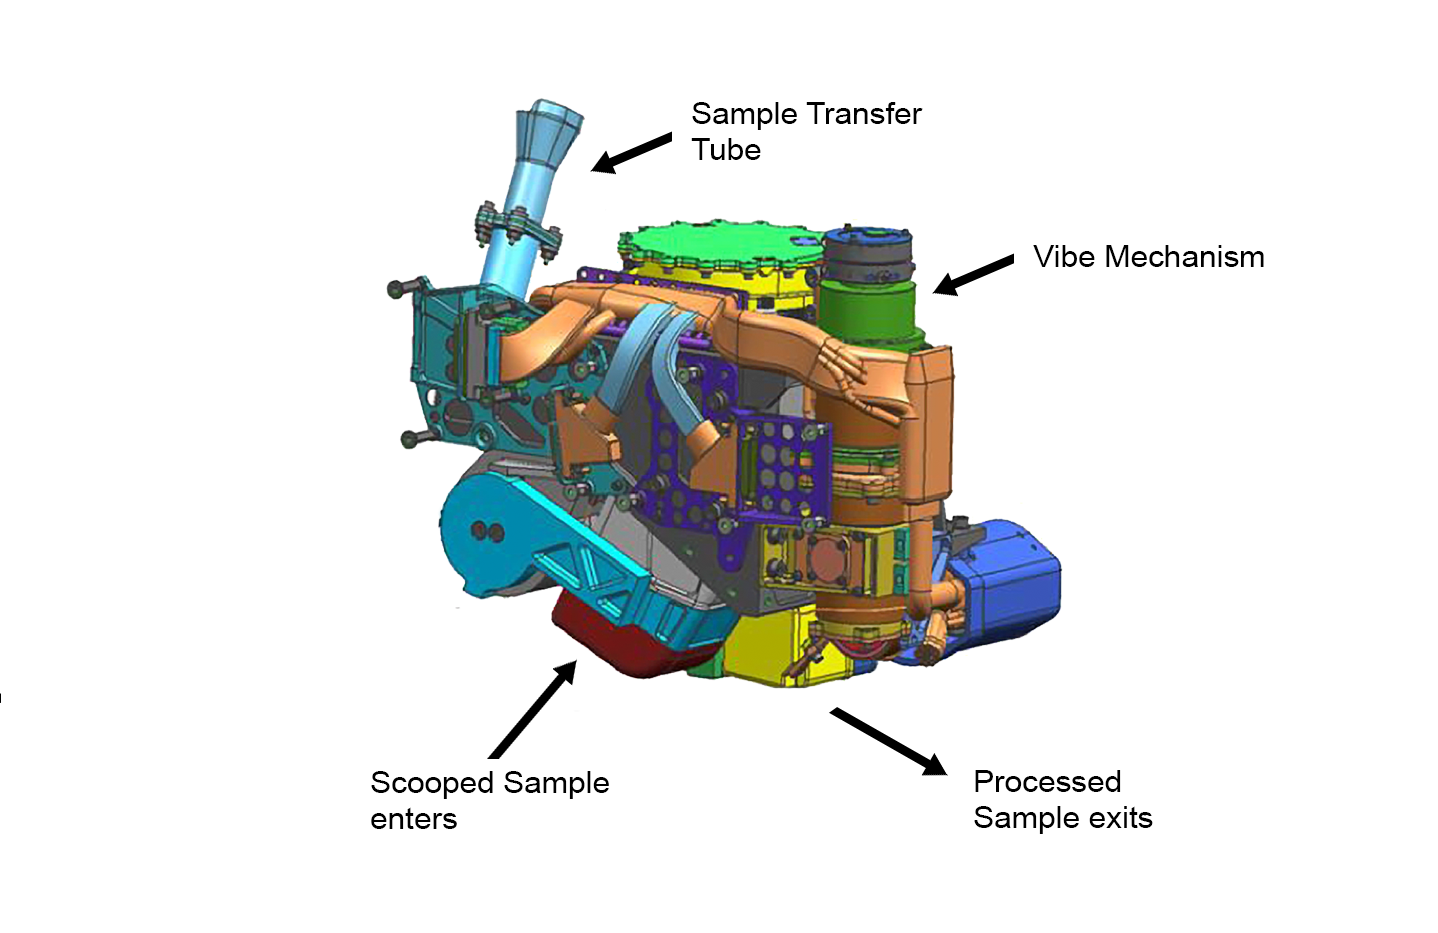

CHIMRA: Scoops, Sieves and Delivers Samples

This false-color engineering drawing shows the Collection and Handling for In-Situ Martian Rock Analysis (CHIMRA) device, attached to the turret at the end of the robotic arm on NASA’s Curiosity Mars rover. This device processes samples acquired from the built-in scoop (red) and the drill, which is not shown but is also part of the turret. CHIMRA also delivers samples to the analytical lab instruments inside the rover.

Two paths to get material into CHIMRA are shown (the scoop delivers material to the location marked at the bottom, and the drill deposits material to the sample transfer tube shown at top). Also marked are the location of the vibration mechanism used to shake the turret and cause the sample to move inside CHIMRA, and the portion box (yellow) from which the material processed through a sieve is delivered to the analytical lab instruments.

JPL manages the Mars Science Laboratory/Curiosity for NASA’s Science Mission Directorate in Washington. The rover was designed, developed and assembled at JPL, a division of the California Institute of Technology in Pasadena.

Credit: NASA/JPL-Caltech